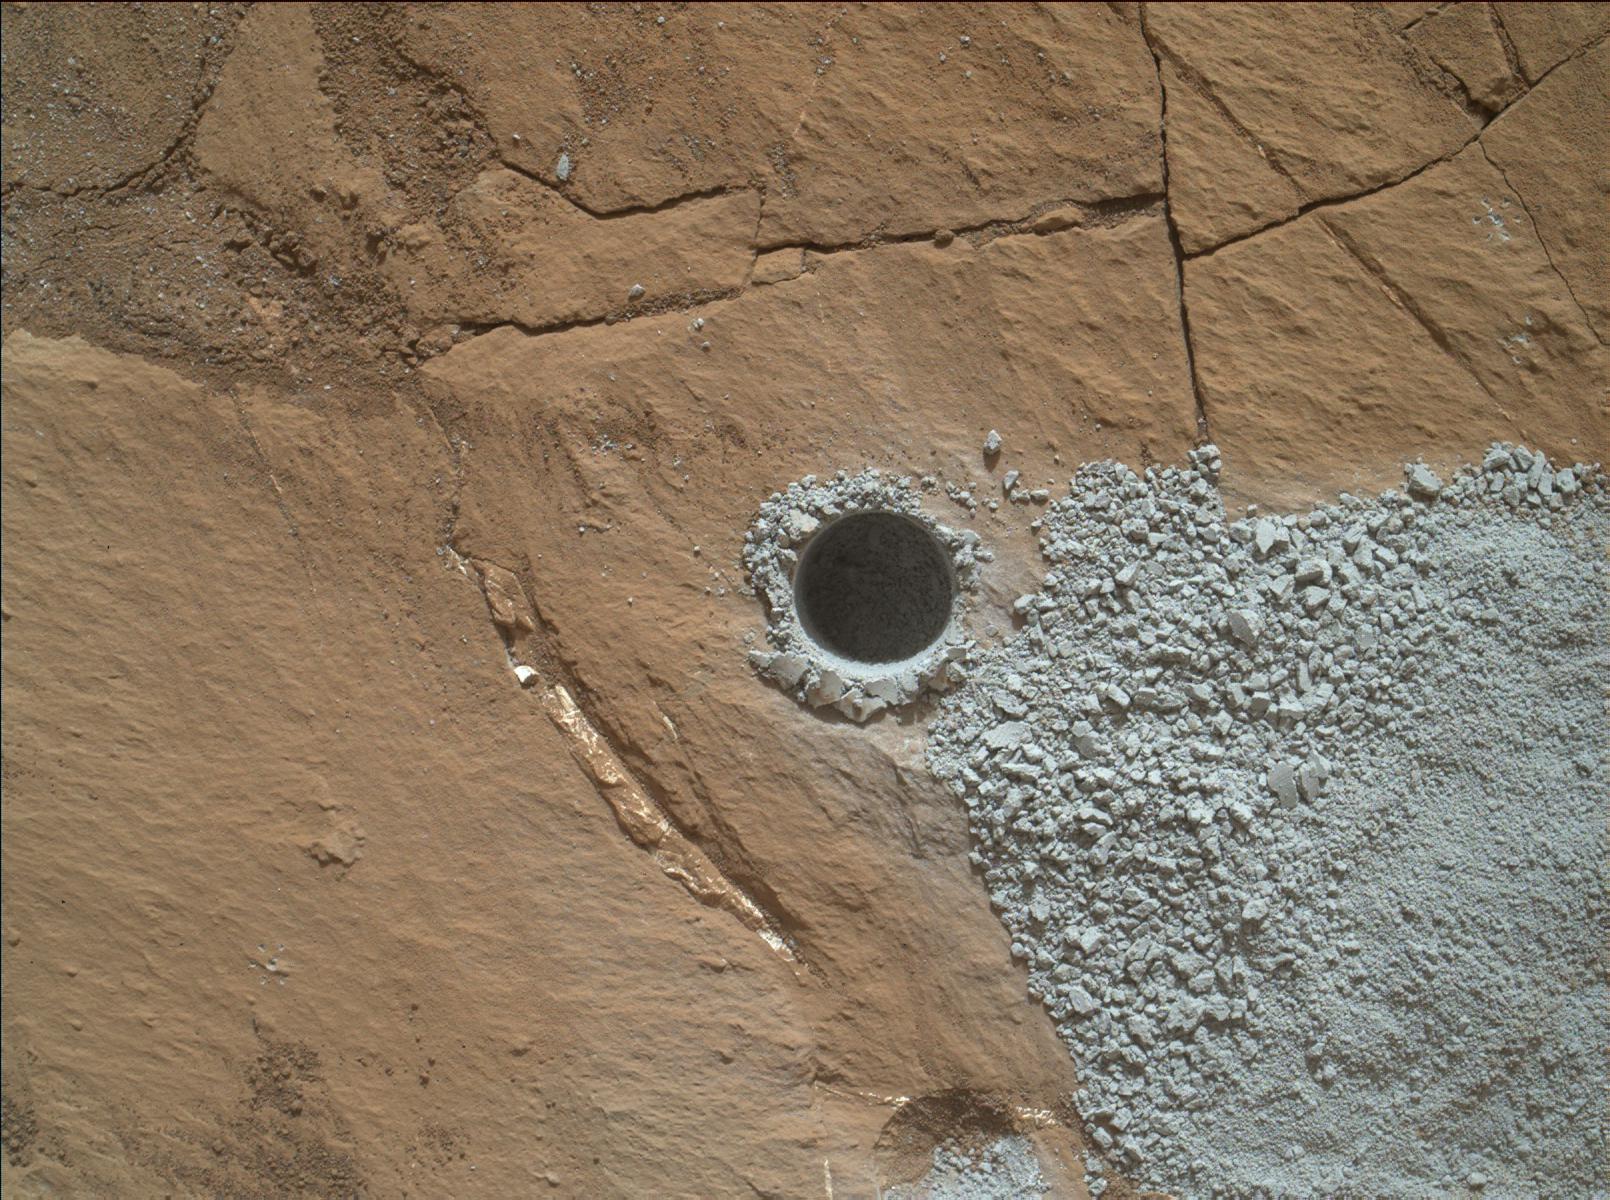

Hole at ‘Buckskin’ Drilled Days Before Landing Anniversary

NASA’s Curiosity Mars Rover drilled this hole to collect sample material from a rock target called “Buckskin” on July 30, 2015, during the 1060th Martian day, or sol, of the rover’s work on Mars. The diameter is slightly smaller than a U.S. dime.

Curiosity landed on Mars on Aug. 6, 2012, Universal Time (evening of Aug. 5, PDT).

The rover took this image with the Mars Hand Lens Imager (MAHLI) camera, which is mounted on the same robotic arm as the sample-collecting drill. Rock powder from the collected sample was subsequently delivered to a laboratory inside the rover for analysis. The rover’s drill did not experience any sign during this sample collection of an intermittent short-circuiting issue that was detected earlier in 2015.

The Buckskin target is in an area near “Marias Pass” on lower Mount Sharp where Curiosity had detected unusually high levels of silica and hydrogen.

MAHLI was built by Malin Space Science Systems, San Diego. NASA’s Jet Propulsion Laboratory, a division of the California Institute of Technology in Pasadena, manages the Mars Science Laboratory Project for the NASA Science Mission Directorate, Washington. JPL designed and built the project’s Curiosity rover.

Credit: NASA/JPL-Caltech/MSSS